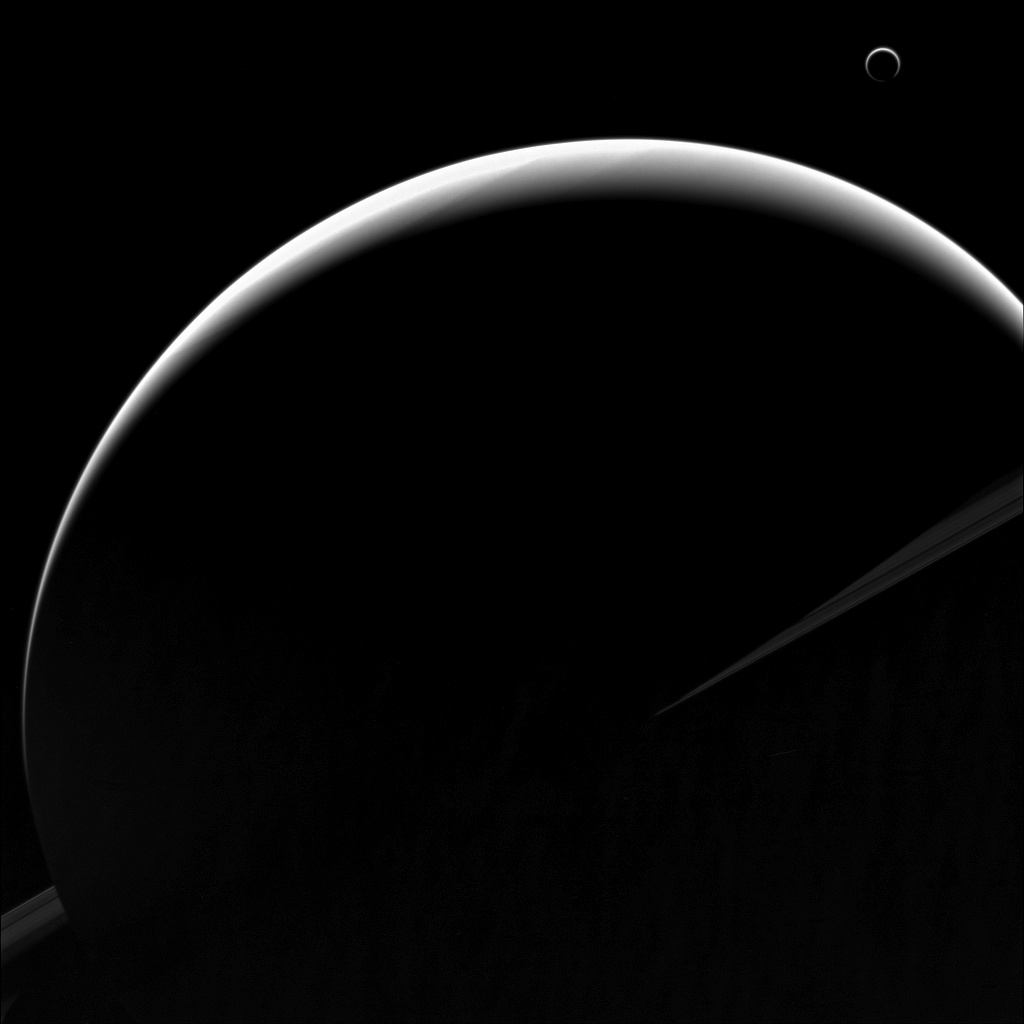

Mimicking the Moon

When Galileo first observed Venus displaying a crescent phase, he excitedly wrote to Kepler (in anagram) of Venus mimicking the moon-goddess. He would have been delirious with joy to see Saturn and Titan, seen in this image, doing the same thing.

More than just pretty pictures, high-phase observations — taken looking generally toward the Sun, as in this image — are very powerful scientifically since the way atmospheres and rings transmit sunlight is often diagnostic of compositions and physical states. In this example, Titan’s crescent nearly encircles its disk due to the small haze particles high in its atmosphere refracting the incoming light of the distant Sun.

This view looks toward the sunlit side of the rings from about 3 degrees above the ringplane. The image was taken in violet light with the Cassini spacecraft wide-angle camera on Aug. 11, 2013.

The view was obtained at a distance of approximately 1.1 million miles (1.7 million kilometers) from Saturn and at a Sun-Saturn-spacecraft, or phase, angle of 154 degrees. Image scale is 64 miles (103 kilometers) per pixel.

The Cassini-Huygens mission is a cooperative project of NASA, the European Space Agency and the Italian Space Agency. NASA’s Jet Propulsion Laboratory, a division of the California Institute of Technology in Pasadena, manages the mission for NASA’s Science Mission Directorate, Washington. The Cassini orbiter and its two onboard cameras were designed, developed and assembled at JPL. The imaging operations center is based at the Space Science Institute in Boulder, Colo.

Credit: NASA/JPL-Caltech/Space Science Institute